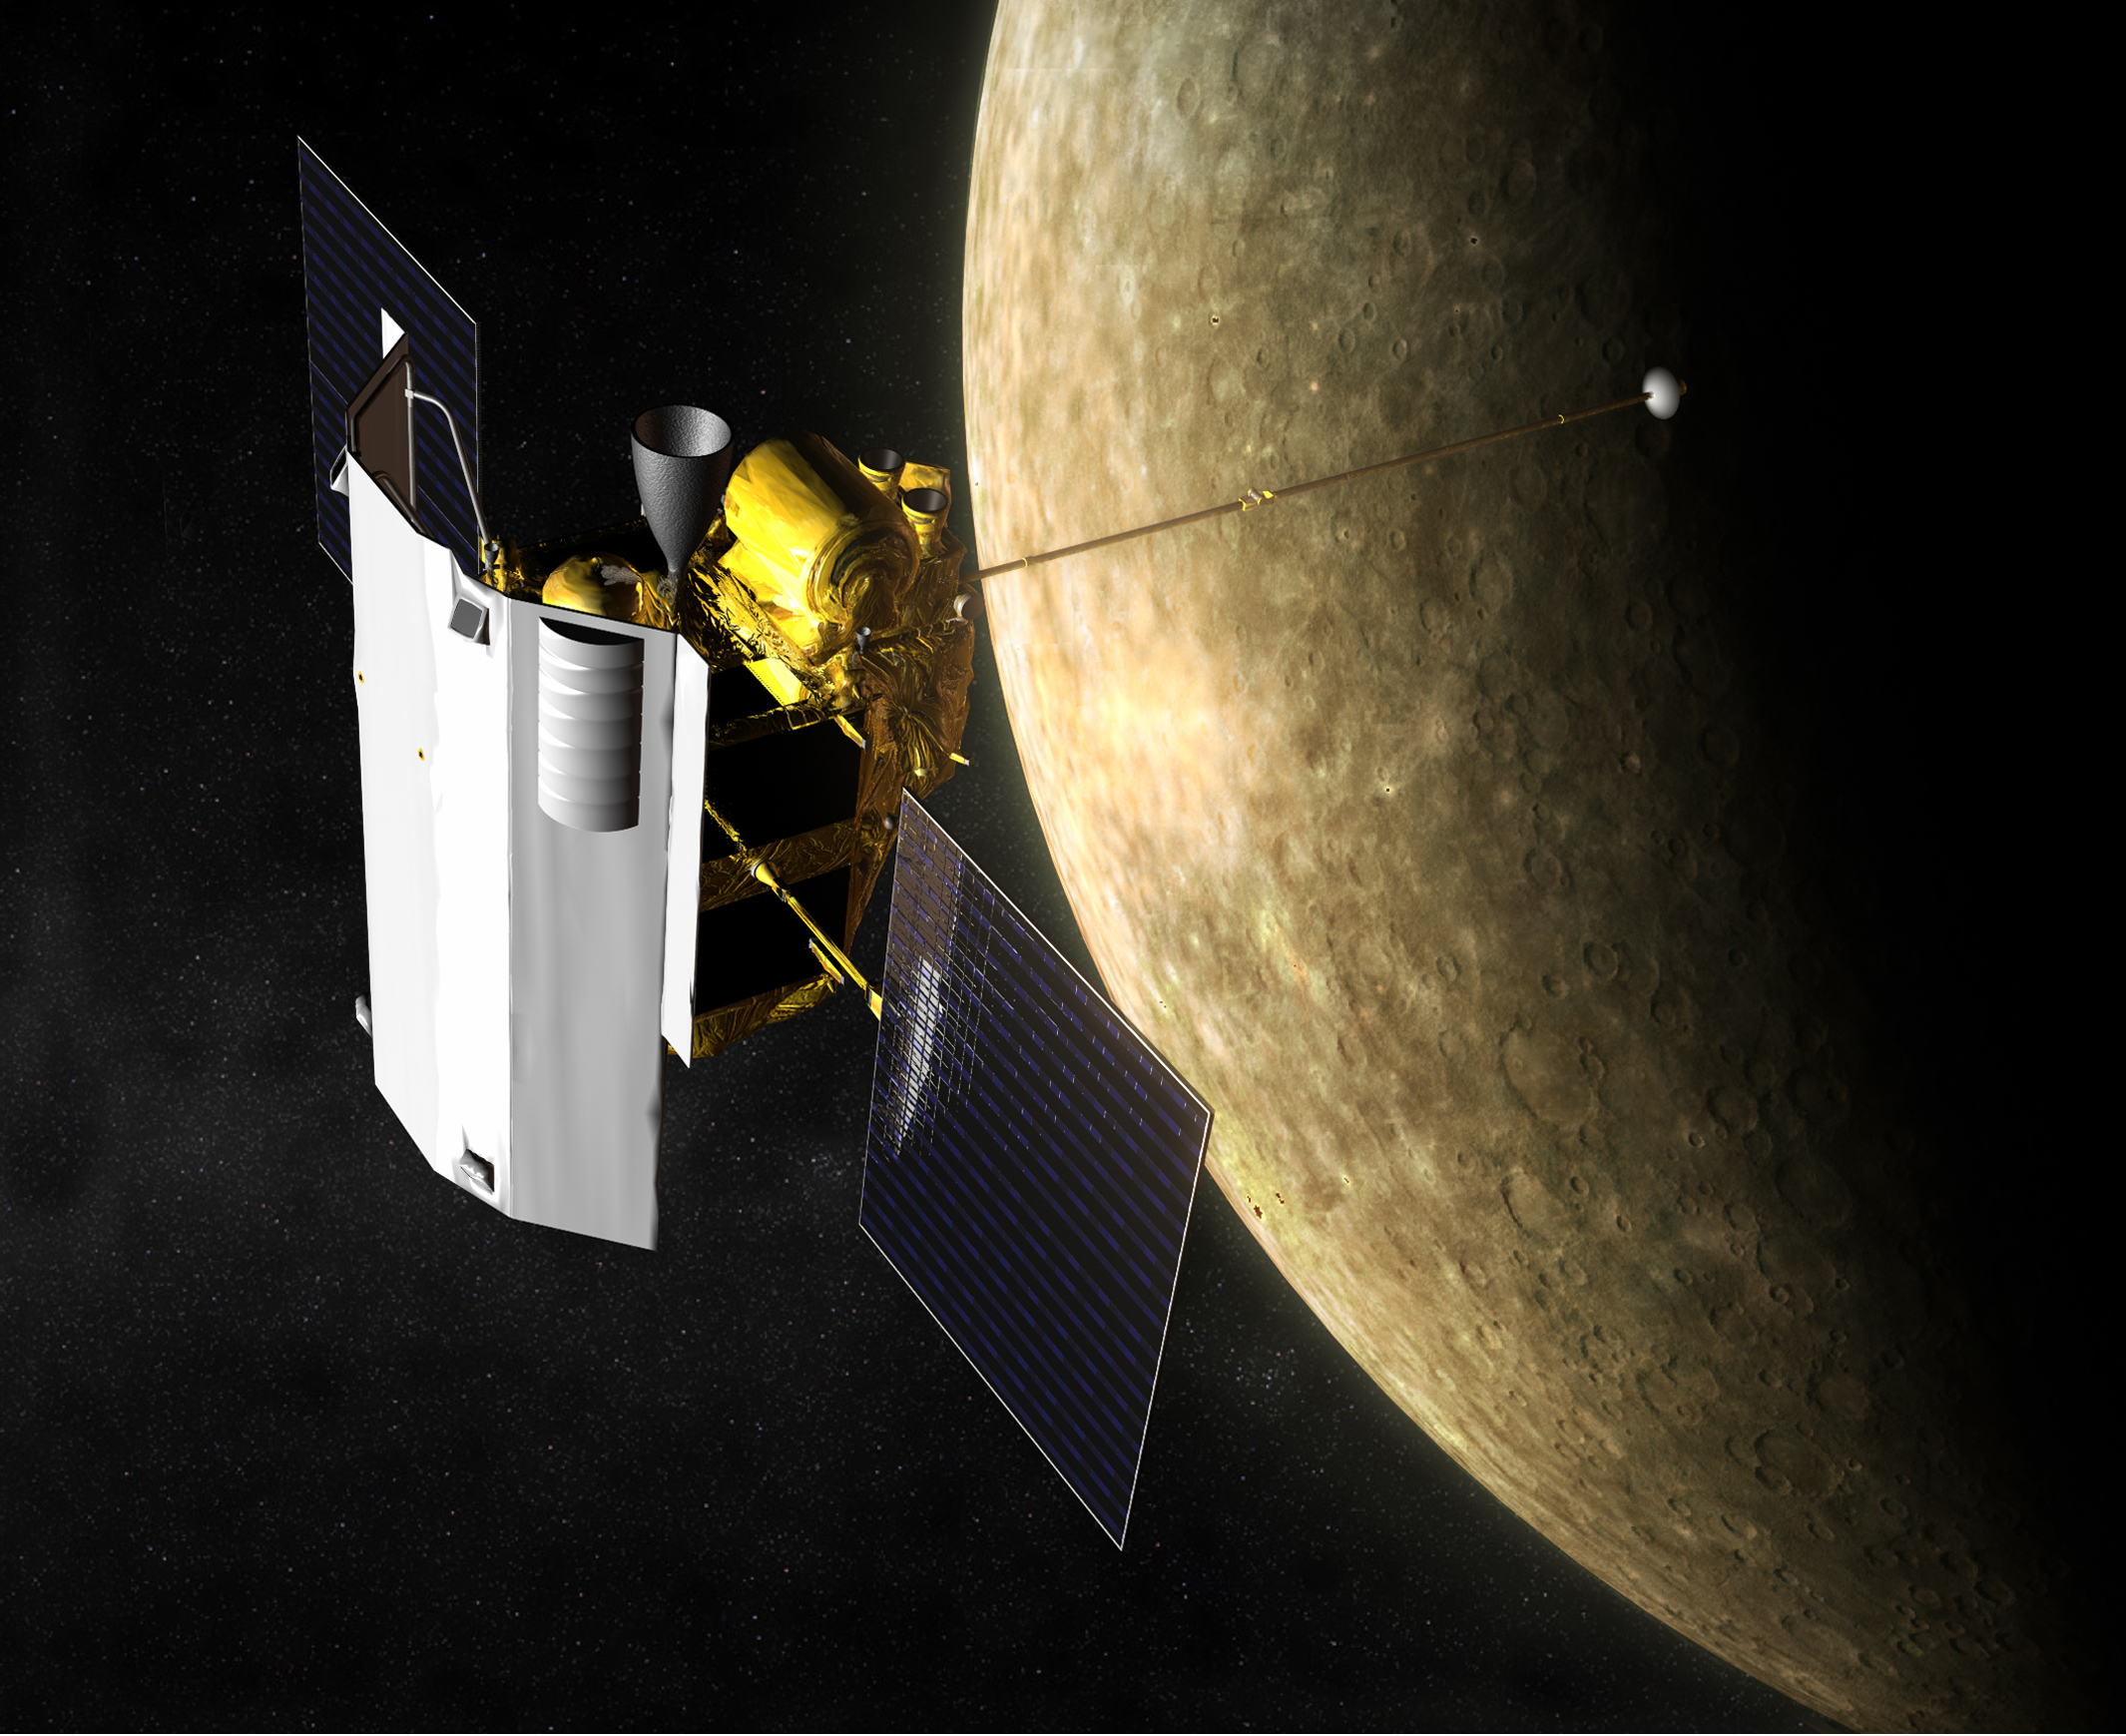

MESSENGER at Mercury (Artist’s Concept)

Artist’s impression of the MErcury Surface, Space ENvironment, GEochemistry, and Ranging (MESSENGER) spacecraft in orbit at Mercury. MESSENGER launched from Cape Canaveral Air Force Station, Fla., on Aug. 3, 2004, beginning a yearlong orbital study of Mercury in March 2011. Though the Sun is up to 11 times brighter at Mercury than we see on Earth and surface temperatures can reach 450 degrees Celsius (about 840 degrees Fahrenheit), MESSENGER’s instruments will operate at room temperature behind a sunshade of heat-resistant ceramic fabric. The spacecraft will also pass only briefly over the hottest parts of the surface, limiting exposure to heat reradiated from the planet.

For information regarding the use of images, see the MESSENGER image use policy.

Credit: NASA/Johns Hopkins University Applied Physics Laboratory/Carnegie Institution of Washington